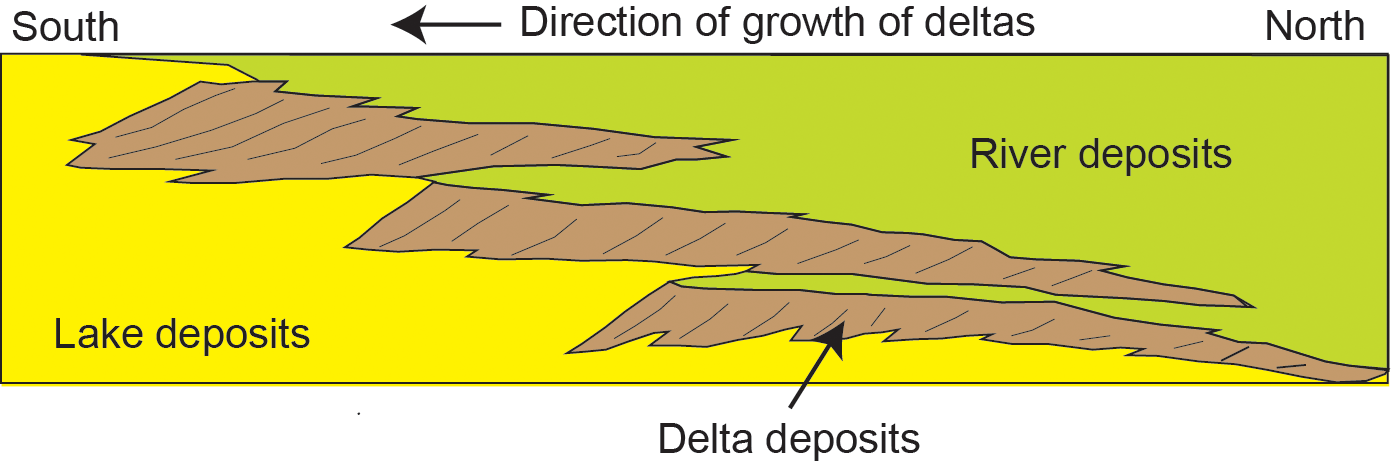

Multiple Deltas Built Out Over Time

This diagram depicts a vertical cross section through geological layers deposited by rivers, deltas and lakes. A delta builds where a river enters a body of still water, such as a lake, and the current decelerates abruptly so sediment delivered by the river settles to the floor.

In the pattern of deposits illustrated here, a series of deltas from southward-flowing rivers have been deposited successively farther southward as the accumulating sediments raise the floor level of the basin. The delta deposits build out higher and higher in elevation as they migrate southward (toward the center of the basin) over lake deposits.

During NASA’s Mars Curiosity rover’s approach to the base of Mount Sharp, the rover found sedimentary rocks fitting this pattern of successive delta deposits, with the ones farther south (toward the mountain) higher in elevation. This suggests that where the mountain stands now was formerly a lake or series of lakes.

NASA’s Jet Propulsion Laboratory, a division of the California Institute of Technology, Pasadena, manages the Mars Science Laboratory Project for NASA’s Science Mission Directorate, Washington. JPL designed and built the project’s Curiosity rover.

Credit: NASA/JPL-Caltech/Imperial College